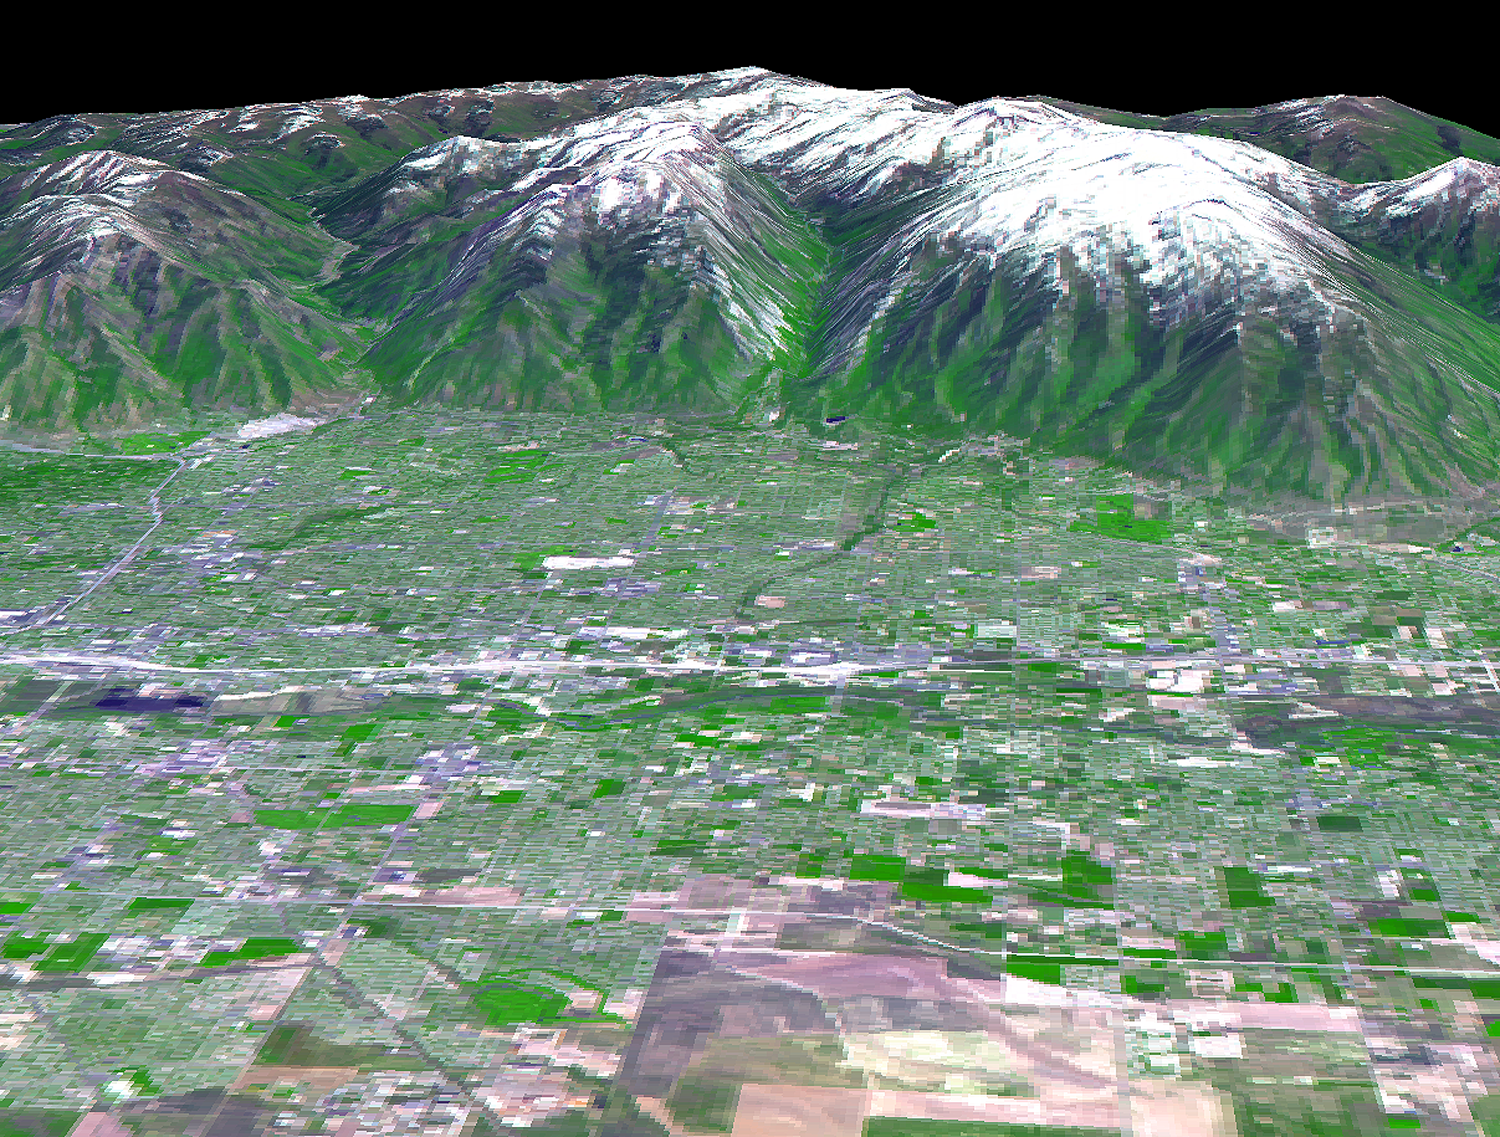

Salt Lake City, Utah, Perspective View

The 2002 Winter Olympics are hosted by Salt Lake City at several venues within the city, in nearby cities, and within the adjacent Wasatch Mountains. This 3-D perspective view, in simulated natural colors, presents a late spring view over Salt Lake City towards the snow-capped Wasatch Mountains to the east. The image was created by draping ASTER image data over digital topography data from the US Geological Survey’s National Elevation Data.

This image was acquired on May 28, 2000 by the Advanced Spaceborne Thermal Emission and Reflection Radiometer (ASTER) on NASA’s Terra satellite. With its 14 spectral bands from the visible to the thermal infrared wavelength region, and its high spatial resolution of 15 to 90 meters (about 50 to 300 feet), ASTER will image Earth for the next 6 years to map and monitor the changing surface of our planet.

ASTER is one of five Earth-observing instruments launched December 18, 1999, on NASA’s Terra satellite. The instrument was built by Japan’s Ministry of Economy, Trade and Industry. A joint U.S./Japan science team is responsible for validation and calibration of the instrument and the data products. Dr. Anne Kahle at NASA’s Jet Propulsion Laboratory, Pasadena, California, is the U.S. Science team leader; Bjorn Eng of JPL is the project manager. ASTER is the only high resolution imaging sensor on Terra. The Terra mission is part of NASA’s Earth Science Enterprise, a long-term research and technology program designed to examine Earth’s land, oceans, atmosphere, ice and life as a total integrated system.

The broad spectral coverage and high spectral resolution of ASTER will provide scientists in numerous disciplines with critical information for surface mapping, and monitoring dynamic conditions and temporal change. Example applications are: monitoring glacial advances and retreats; monitoring potentially active volcanoes; identifying crop stress; determining cloud morphology and physical properties; wetlands evaluation; thermal pollution monitoring; coral reef degradation; surface temperature mapping of soils and geology; and measuring surface heat balance.

Size: View width 15 km ( 9.2 miles); view distance 12 km (7.3 miles)
Location: 40.7 deg. North lat., 111.9 deg. West long.
Orientation: North at top
Image Data: ASTER bands 1,2, and 3.
Original Data Resolution: 15 m
Date Acquired: May 28, 2000

Credit: NASA/GSFC/METI/ERSDAC/JAROS, and U.S./Japan ASTER Science Team